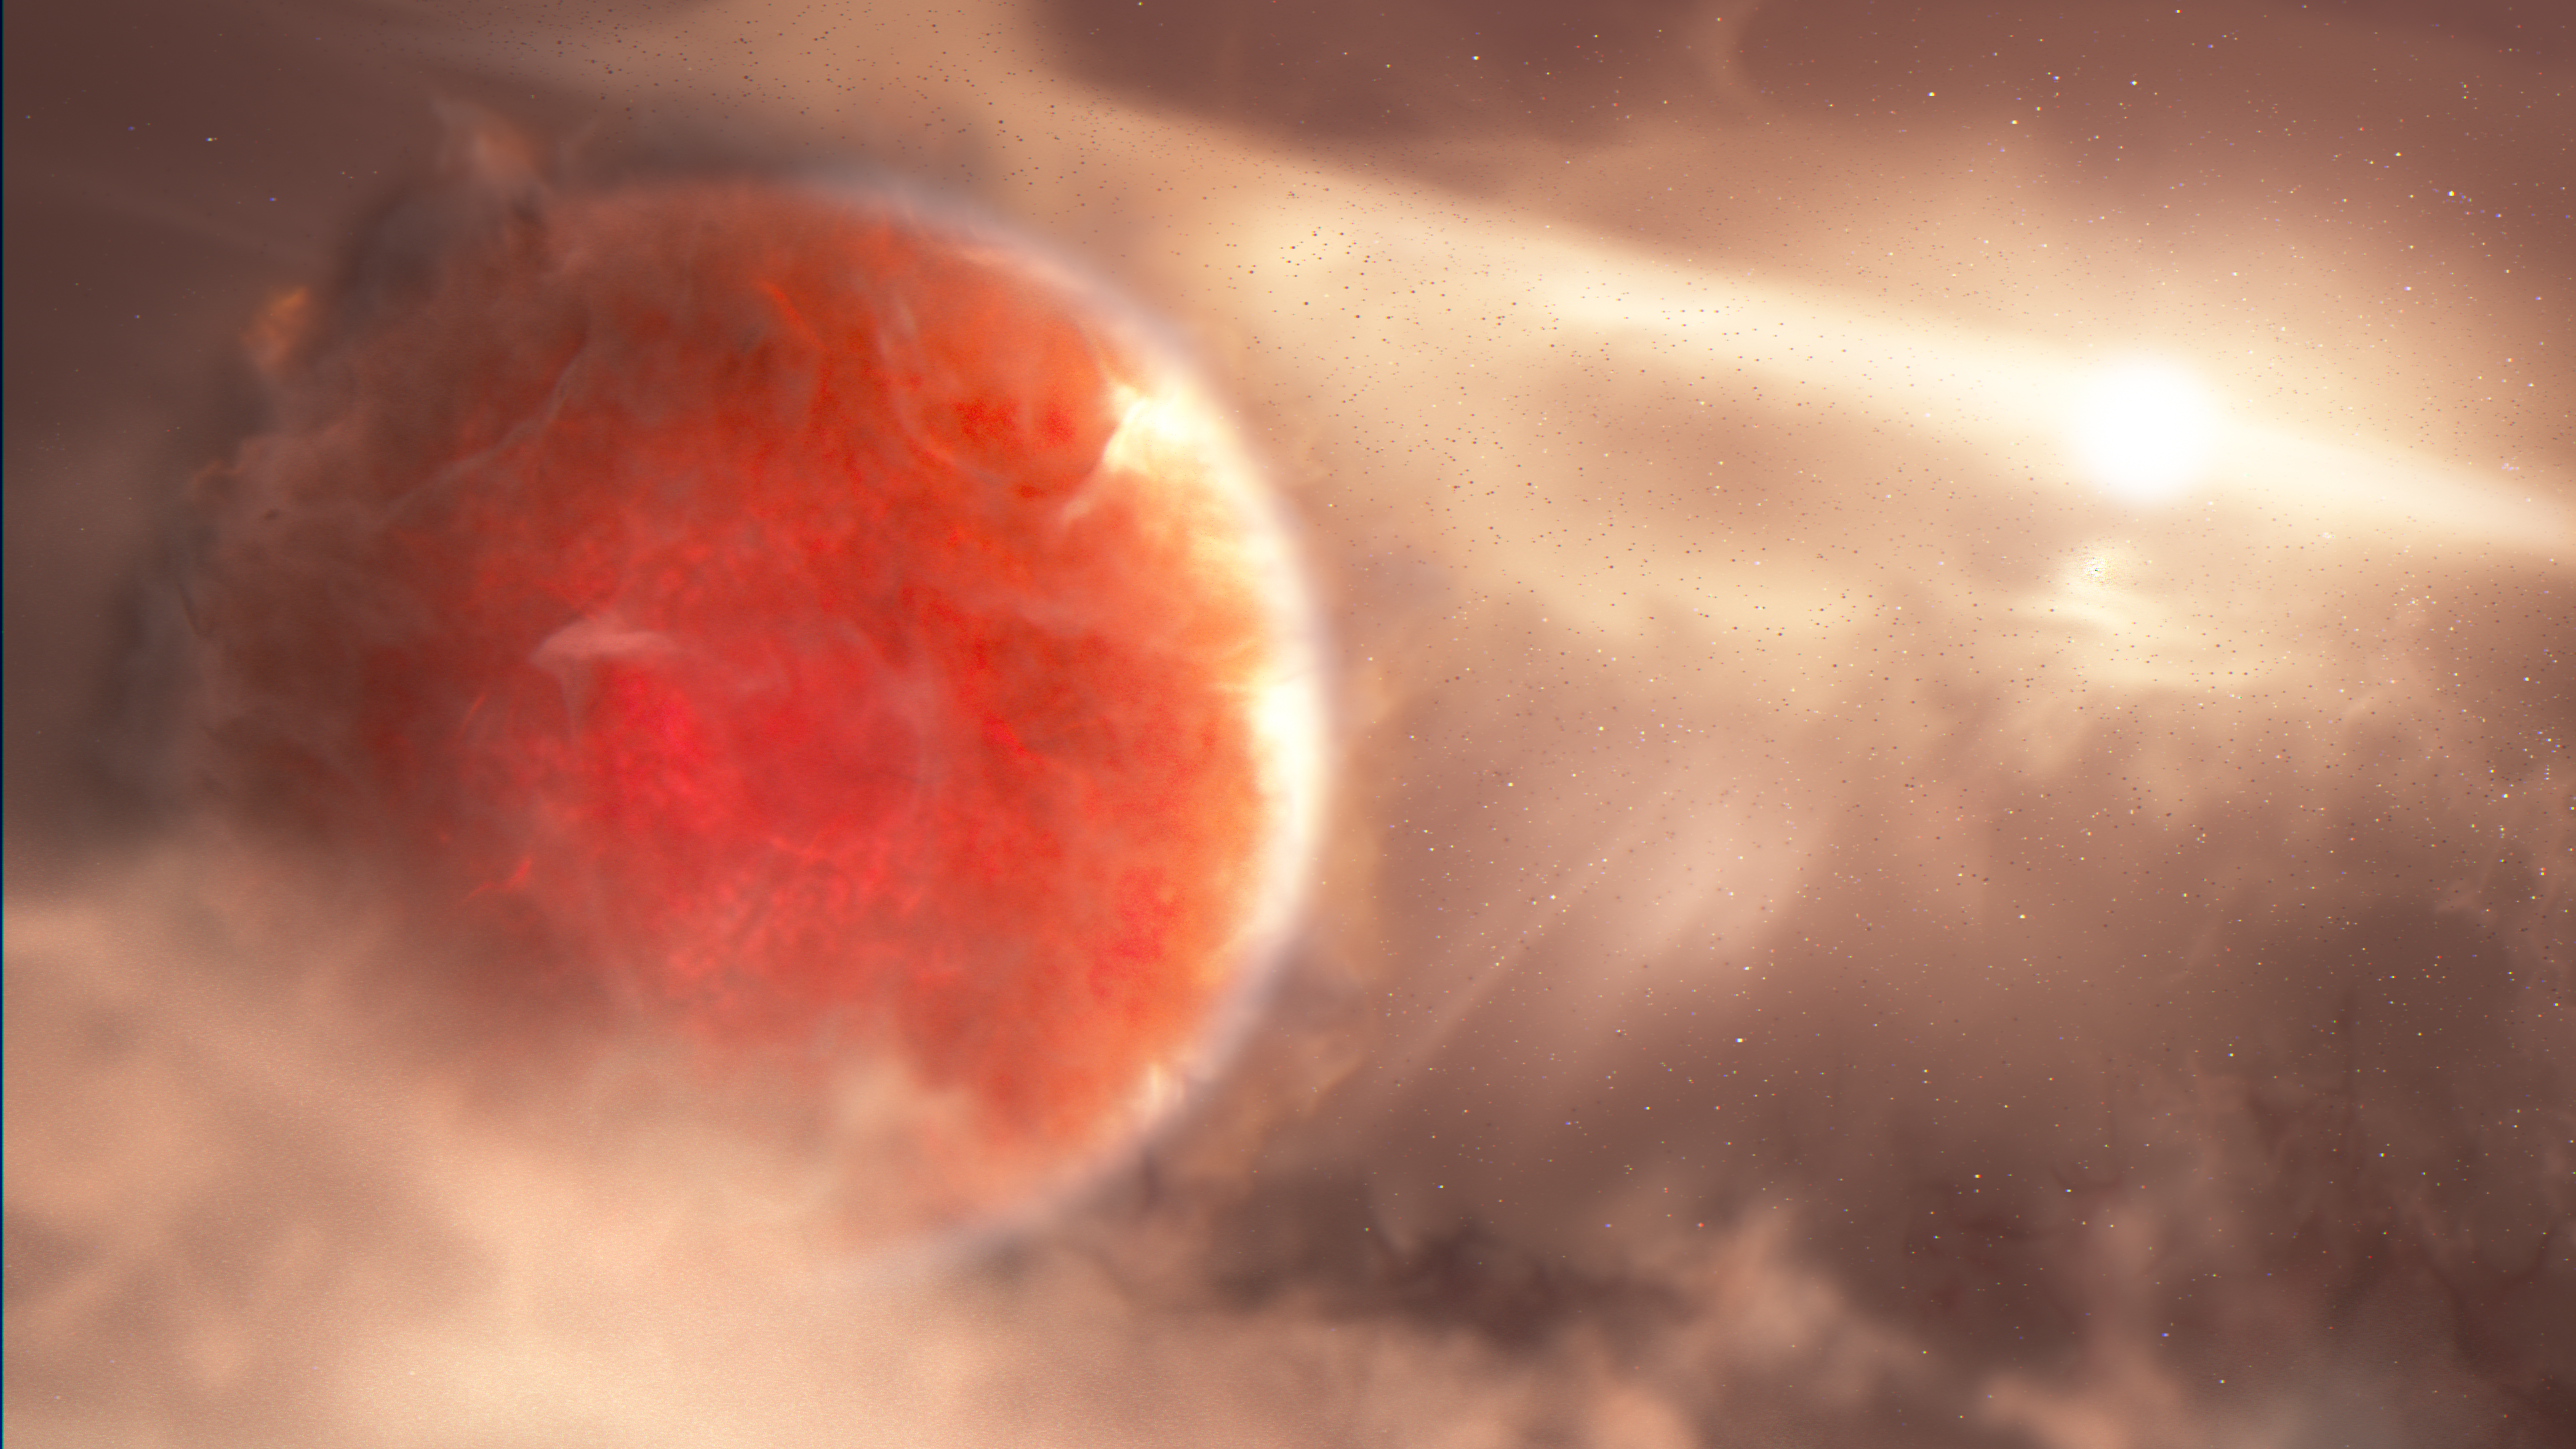

Protoplanet Around AB Aurigae (Artist’s Concept)

This is an artist's illustration of a massive, newly forming exoplanet called AB Aurigae b. Researchers used new and archival data from the Hubble Space Telescope and the Subaru Telescope to confirm this protoplanet is forming through an intense and violent process, called disk instability. Disk instability is a top-down approach, much different from the dominant core accretion model. In this scenario, a massive disk around a star cools, and gravity causes the disk to rapidly break up into one or more planet-mass fragments.

AB Aurigae b is estimated to be about nine times more massive than Jupiter and orbits its host star over two times farther than Pluto is from our Sun.

Credit: NASA, ESA, Joseph Olmsted (STScI)